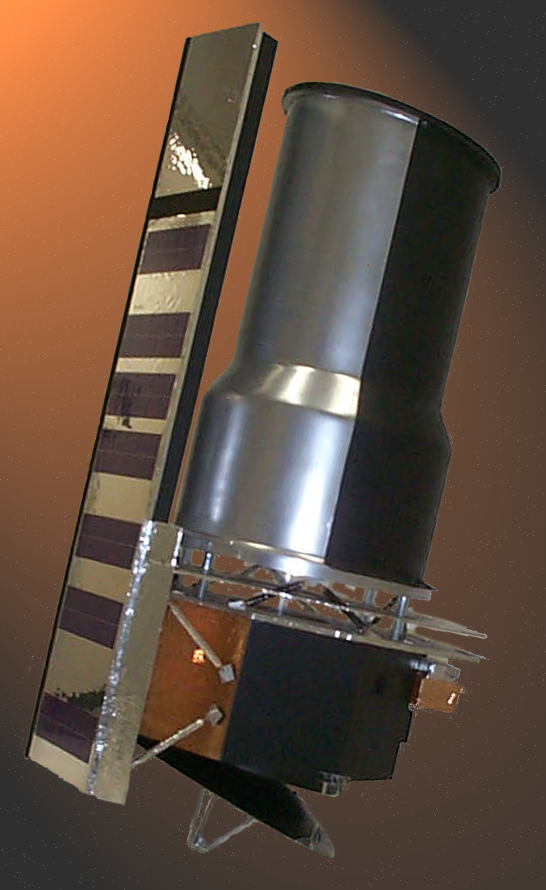

Scale Model of Spitzer

A photograph of a one-fifth scale model of the Spitzer Space Telescope.

Credit: NASA/JPL-Caltech